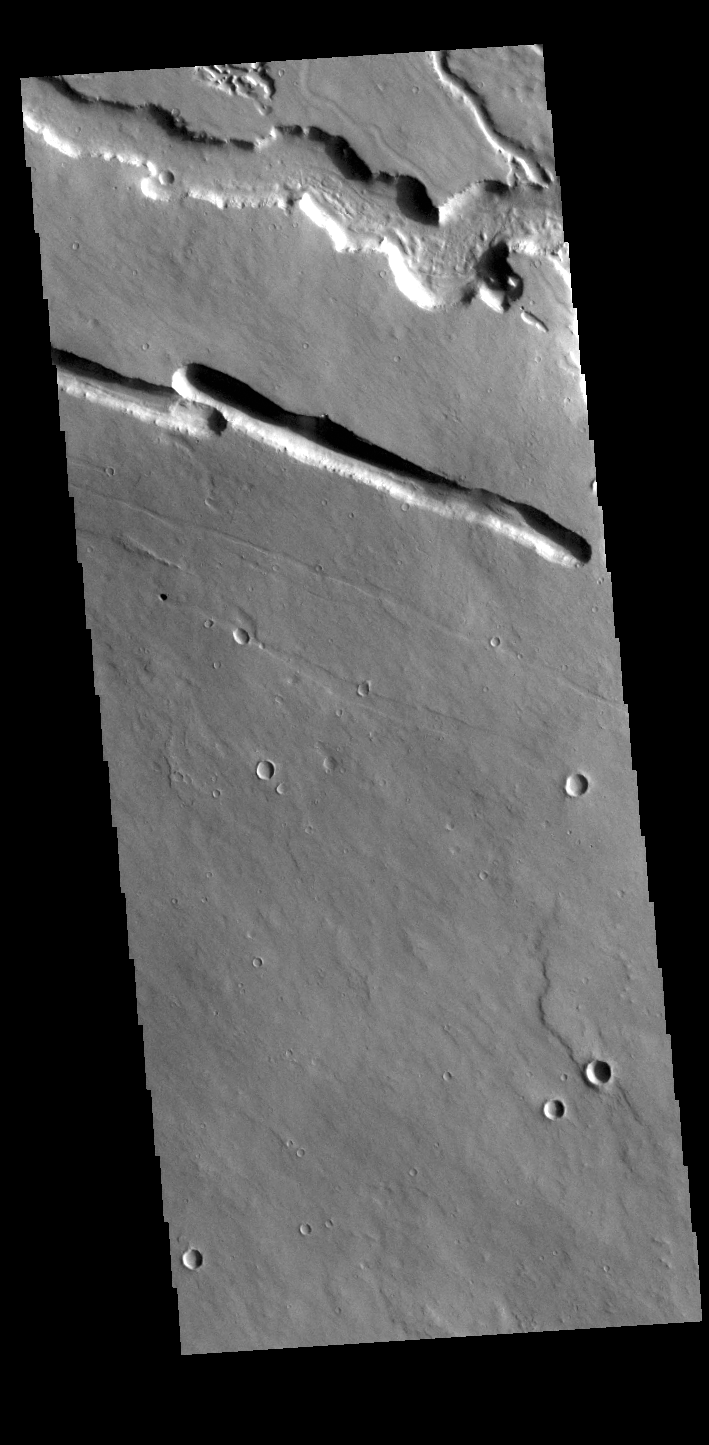

Elysium Fossae

This VIS image is located west of Elysium Mons in the region called Elysium Fossae. The fossae are comprised of both linear and sinuous channels, usually interpreted to have both fluid and tectonic forces playing a part in the fossae formation. This image shows both channel types.

Credit: NASA/JPL-Caltech/ASU